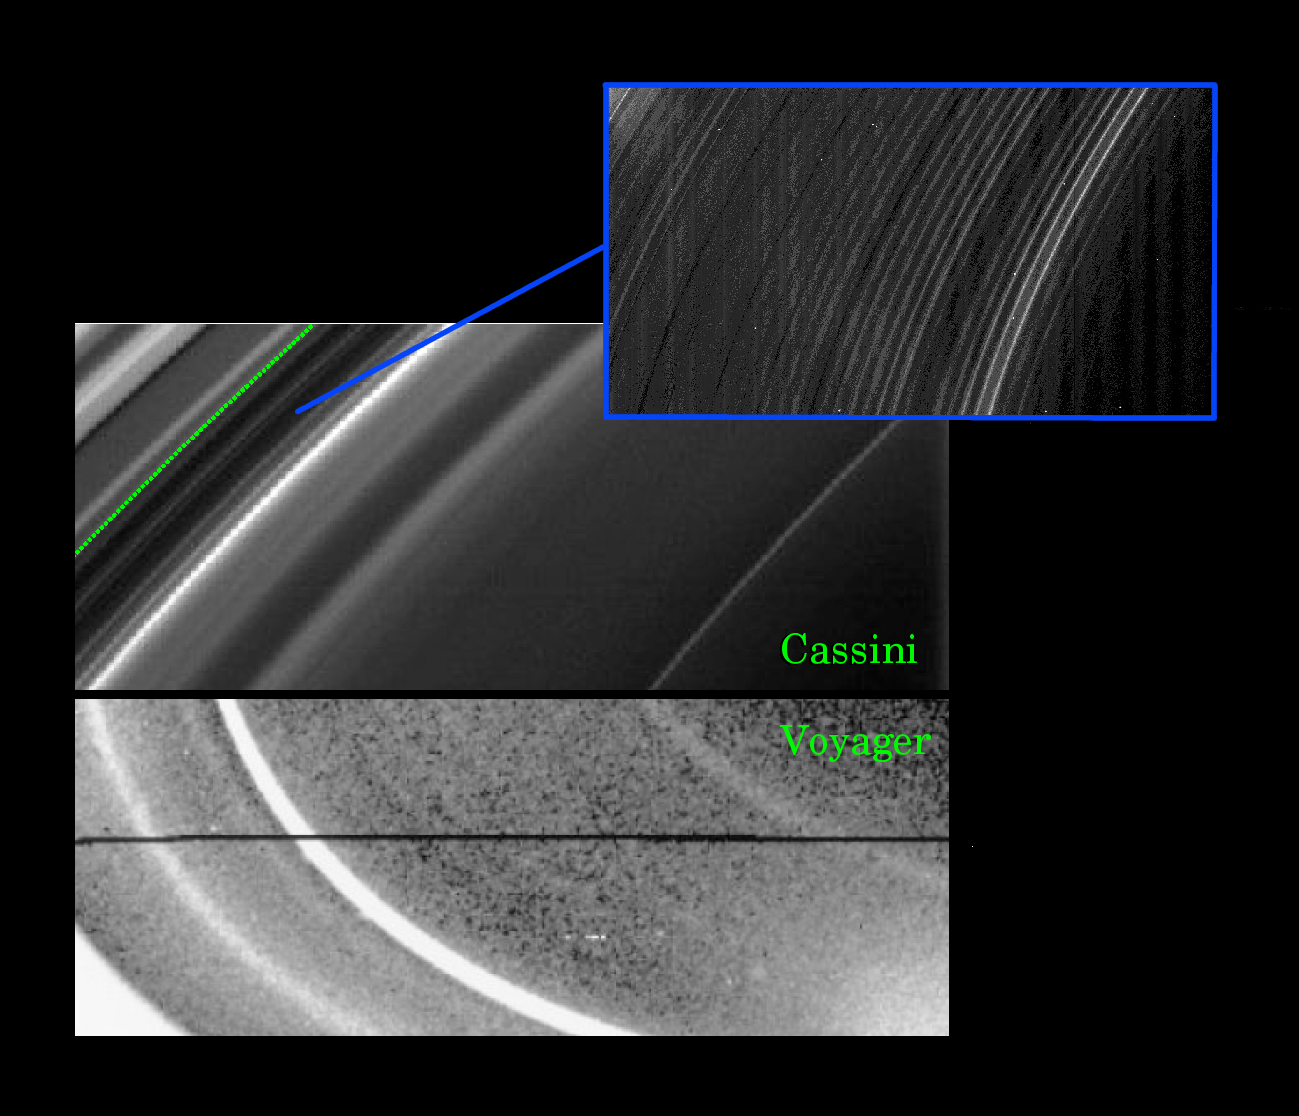

D Ring Revelations

This montage of images from the NASA Cassini and Voyager missions shows that structural evolution has occurred in Saturn’s D ring (the innermost ring) during the quarter century separating the two missions. The inset image reveals structure with an unprecedented level of fine detail.

The lower panel was taken in 1980 by Voyager 1 from a distance of about 250,000 kilometers (155,000 miles). The bright material at the lower left is the inner edge of the C-ring. Interior to this feature, we see three discrete ringlets. From right to left, these are called D73, D72 and D68, respectively.

The upper panel, obtained by Cassini from a distance of 272,000 kilometers (169,000 miles) on May 3, 2005, shows the same region from a similar viewing geometry. The green line marks the edge of the C-ring, which was not overexposed like the Voyager image. Image scale in this Cassini view is about 13 kilometers (8 miles).

There have been some very significant changes in the appearance of the D ring since observed by Voyager. The most dramatic changes involve D72, which was the brightest feature in the D-ring 25 years ago. Since then, D72 has decreased in brightness by more than an order of magnitude relative to the other ringlets. It also has moved inward about 200 kilometers (125 miles) relative to the other features in the D ring.

Cassini has also observed the D-ring at much higher resolution than was possible for Voyager, revealing surprising fine-scale structures. The inset narrow-angle camera image (upper right) was taken on May 21, 2005, in a very different geometry from the larger scale Cassini panel to its left. This close-up shows the region between D73 and the C-ring at 2 kilometer (1 mile) per pixel resolution. This region contains a periodic wave-like structure with a wavelength of 30 kilometers (19 miles). The faint vertical bands in the image are instrumental artifacts.

As for the significance of these findings, the time-variability of the rings over only decades can provide information about how the rings are maintained and confined, and how long they last.

The fine structure in the D-ring (visible in the inset) could be related to perturbations from the planet or its magnetic field. The Cassini results provide information about the dynamics of ring particles in a new regime — one very close to the planet and sparsely populated by icy particles the size of dust.

The Cassini-Huygens mission is a cooperative project of NASA, the European Space Agency and the Italian Space Agency. The Jet Propulsion Laboratory, a division of the California Institute of Technology in Pasadena, manages the mission for NASA’s Science Mission Directorate, Washington, D.C. The Cassini orbiter was designed, developed and assembled at JPL.

Credit: NASA/JPL/Space Science Institute